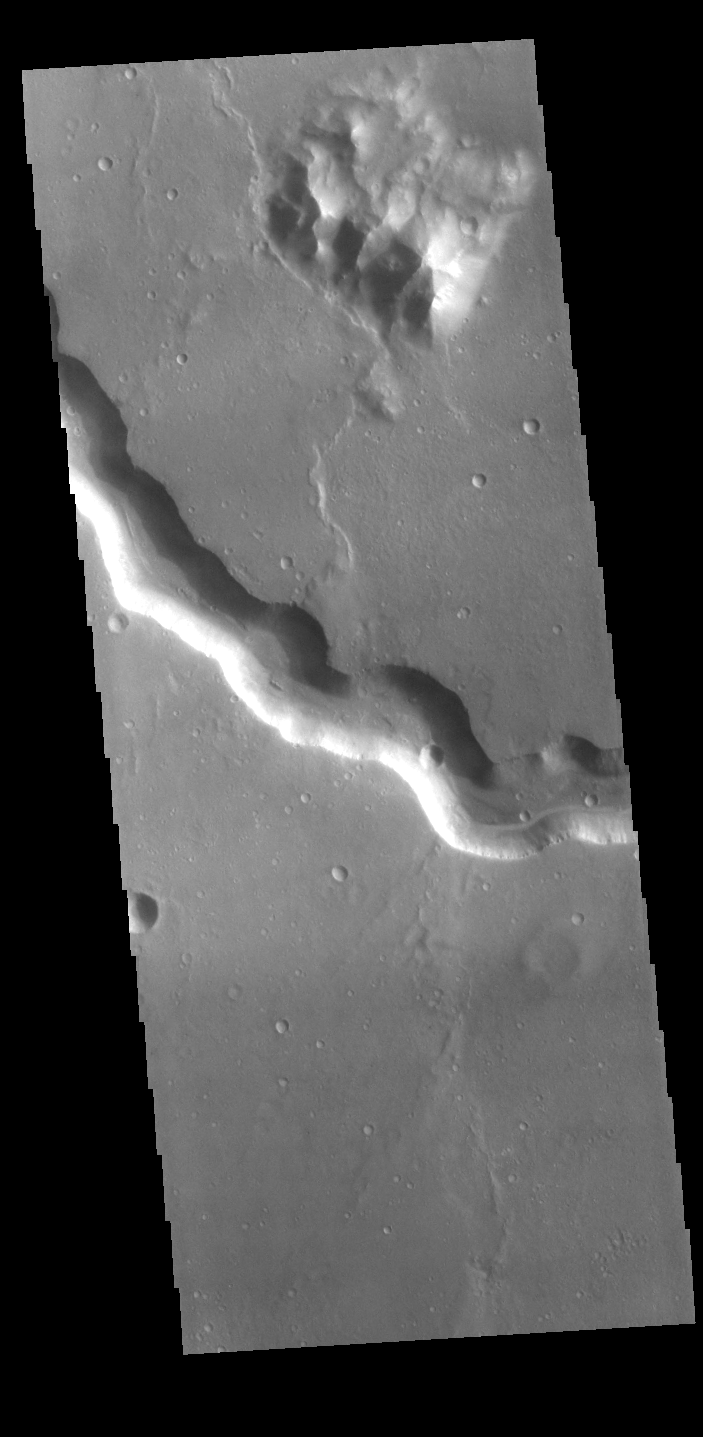

Bahram Vallis

Today’s VIS image shows a section of Bahram Vallis. This channel is located in northern Lunae Planum, south of Kasei Valles. Bharam Vallis drains from the higher elevations of Lunae Planum towards the Chryse Planitia basin. This channel is over 300km long (186miles).

Credit: NASA/JPL-Caltech/ASU